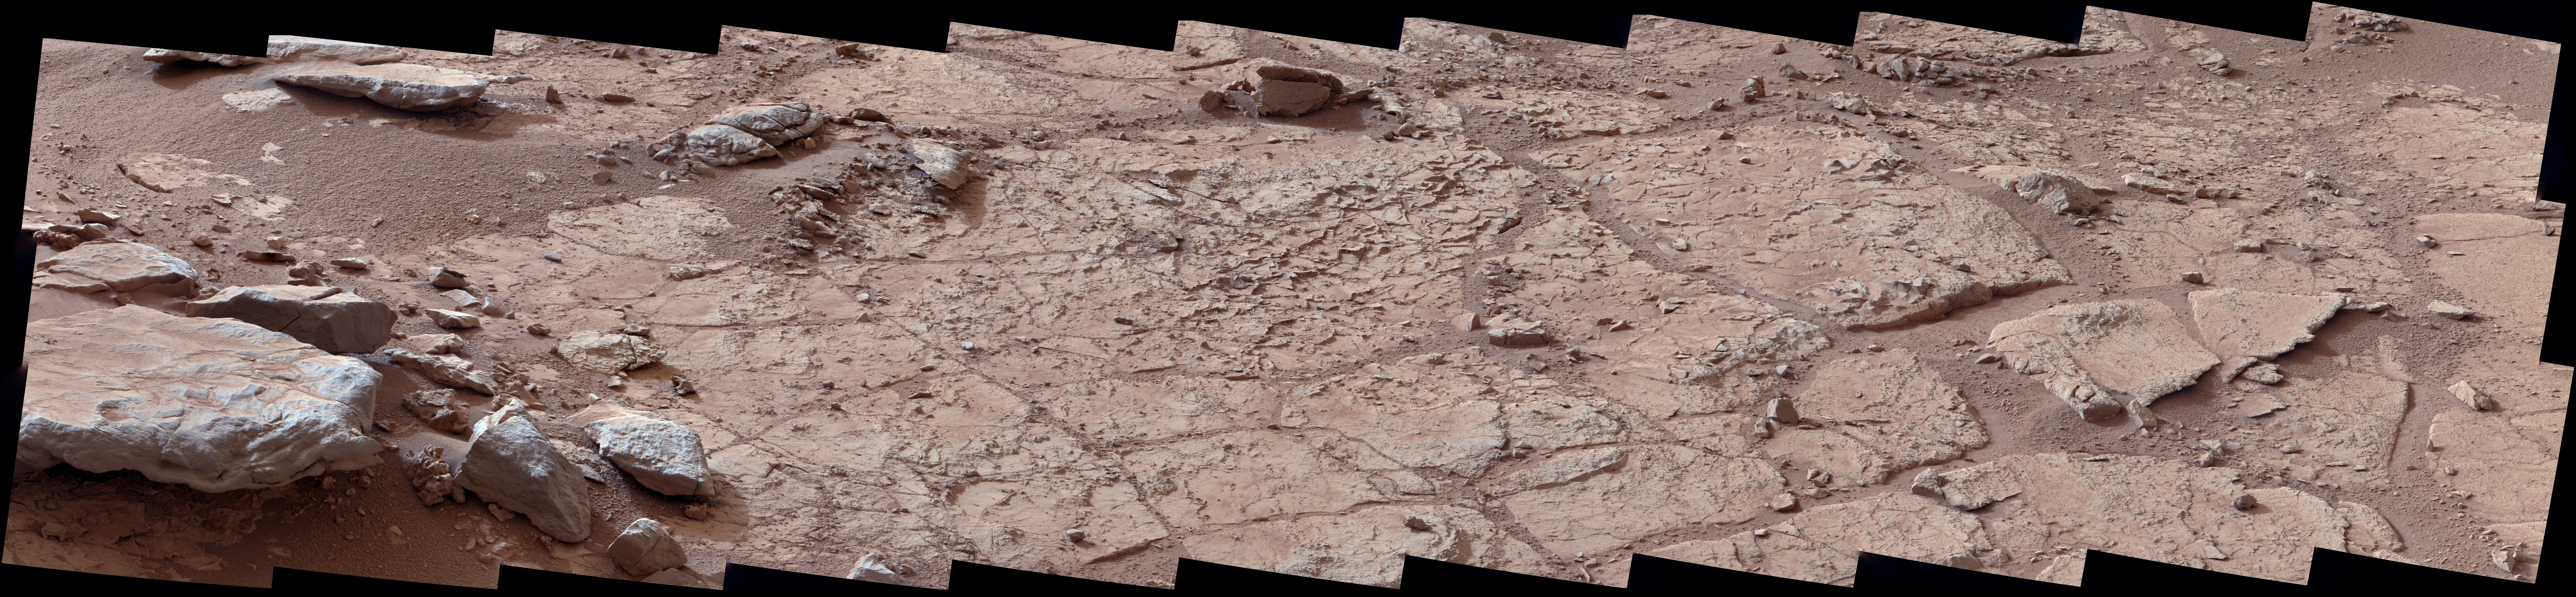

Neighborhood for Curiosity’s First Drilling Campaign

Raw Image

This wide view of the “John Klein” location selected for the first rock drilling by NASA’s Mars rover Curiosity is a mosaic taken by Curiosity’s right Mast Camera (Mastcam) during the afternoon of the 153rd Martian day, or sol, of the rover’s work on Mars.

Veins interpreted as evidence of a wet past are common in the flat-lying rocks of the area. An excerpt from this scene, PIA16568, provides an indication of scale.

This mosaic of telephoto images has been white-balanced to show what the rocks would look like if they were on Earth. A raw-color version is also available, showing what the rocks look like on Mars to the camera.

Credit: NASA/JPL-Caltech/MSSS